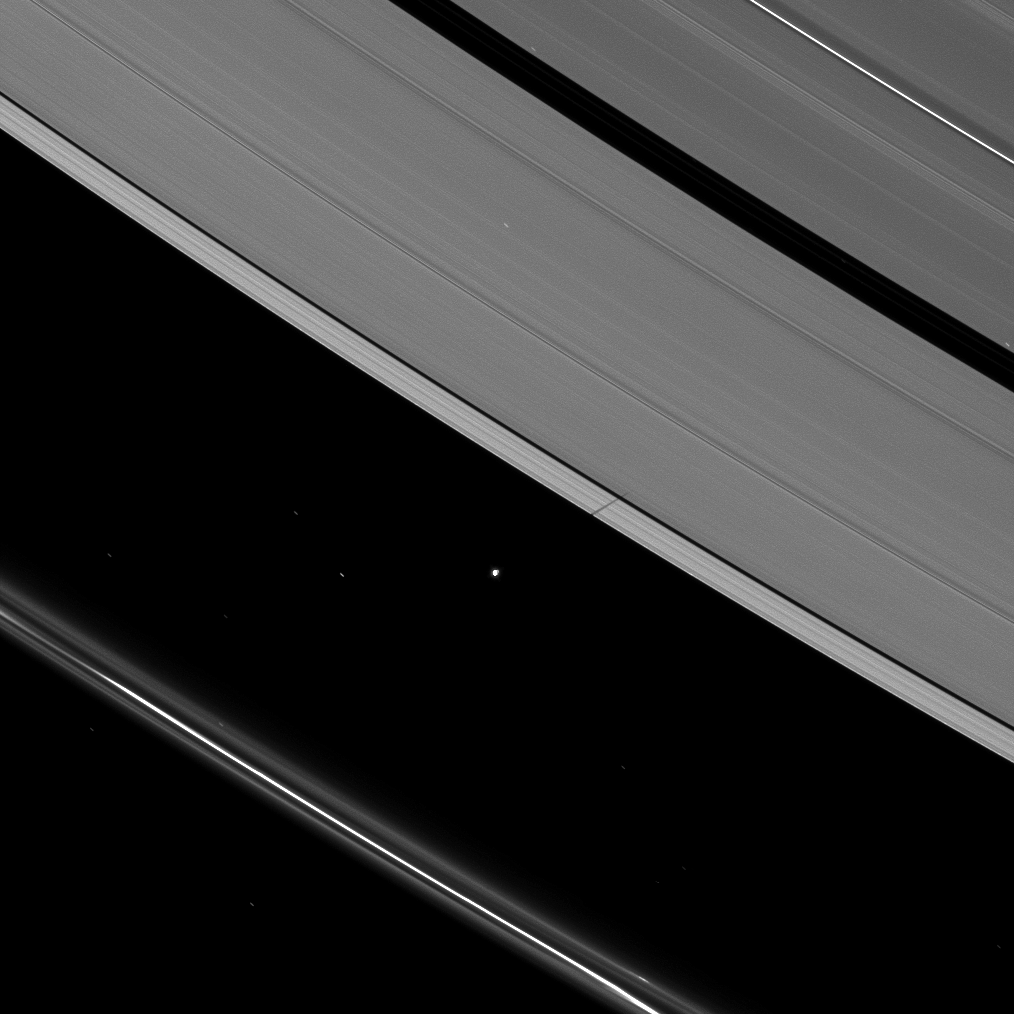

Atlas’ Ring Shadow Premiere

Atlas joins other moons casting shadows on Saturn’s rings as the planet approaches its August 2009 equinox.

Atlas (30 kilometers, or 19 miles across) orbits in the Roche Division between the A ring and the thin F ring, and the moon can be see here casting its shadow on the A ring and across the narrow Keeler Gap. The novel illumination geometry created as Saturn approaches its August 2009 equinox allows moons orbiting in or near the plane of Saturn’s equatorial rings to cast shadows onto the rings. These scenes are possible only during the few months before and after Saturn’s equinox, which occurs only once in about 15 Earth years. To learn more about this special time and to see movies of moons’ shadows moving across the rings, see PIA11651 and PIA11660.

Stars can be seen through the rings and in the background. They appear elongated because of the camera’s long exposure time.

This view looks toward the unilluminated side of the rings from about 51 degrees above the ringplane. The image was taken in visible light with the Cassini spacecraft narrow-angle camera on June 28, 2009. The view was obtained at a distance of approximately 1.5 million kilometers (932,000 miles) from Atlas and at a Sun-Atlas-spacecraft, or phase, angle of 82 degrees. Image scale is 9 kilometers (6 miles) per pixel.

The Cassini-Huygens mission is a cooperative project of NASA, the European Space Agency and the Italian Space Agency. The Jet Propulsion Laboratory, a division of the California Institute of Technology in Pasadena, manages the mission for NASA’s Science Mission Directorate, Washington, D.C. The Cassini orbiter and its two onboard cameras were designed, developed and assembled at JPL. The imaging operations center is based at the Space Science Institute in Boulder, Colo.

Credit: NASA/JPL/Space Science Institute